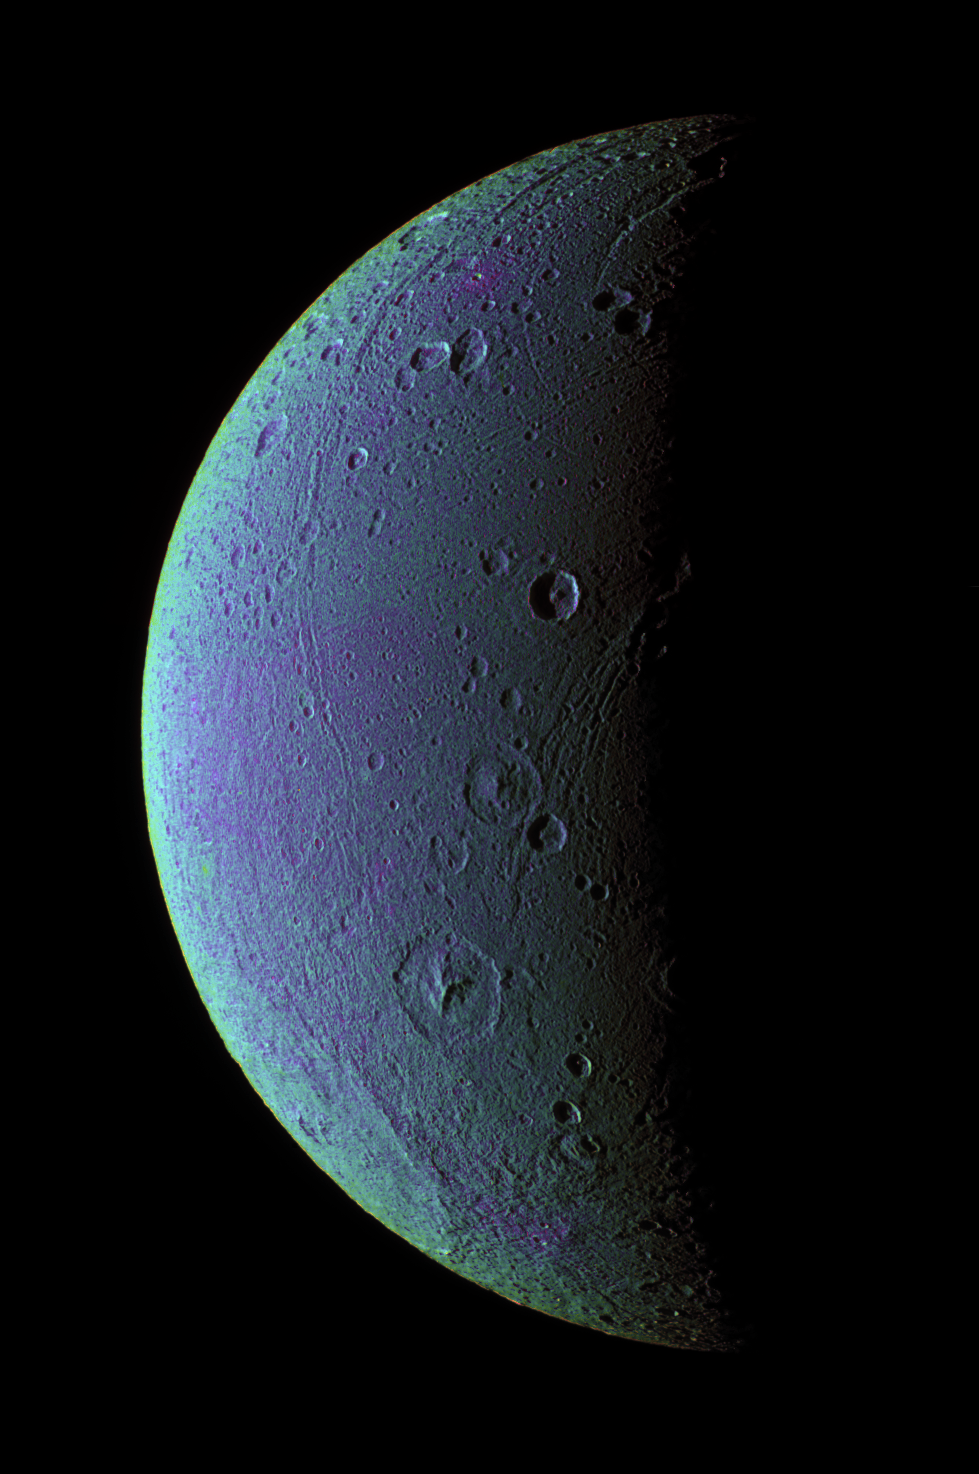

Dione Has Her Faults (False Color)

This view highlights tectonic faults and craters on Dione, an icy world that has undoubtedly experienced geologic activity since its formation.

To create the enhanced-color view, ultraviolet, green and infrared images were combined into a single black and white picture that isolates and maps regional color differences. This “color map” was then superposed over a clear-filter image. The origin of the color differences is not yet understood, but may be caused by subtle differences in the surface composition or the sizes of grains making up the icy soil.

This view looks toward the leading hemisphere on Dione (1,126 kilometers, or 700 miles across). North is up and rotated 20 degrees to the right.

See PIA07690 for a similar monochrome view.

All images were acquired with the Cassini spacecraft narrow-angle camera on Dec. 24, 2005 at a distance of approximately 151,000 kilometers (94,000 miles) from Dione and at a Sun-Dione-spacecraft, or phase, angle of 99 degrees. Image scale is 896 meters (2,940 feet) per pixel.

The Cassini-Huygens mission is a cooperative project of NASA, the European Space Agency and the Italian Space Agency. The Jet Propulsion Laboratory, a division of the California Institute of Technology in Pasadena, manages the mission for NASA’s Science Mission Directorate, Washington, D.C. The Cassini orbiter and its two onboard cameras were designed, developed and assembled at JPL. The imaging operations center is based at the Space Science Institute in Boulder, Colo.

Credit: NASA/JPL/Space Science Institute